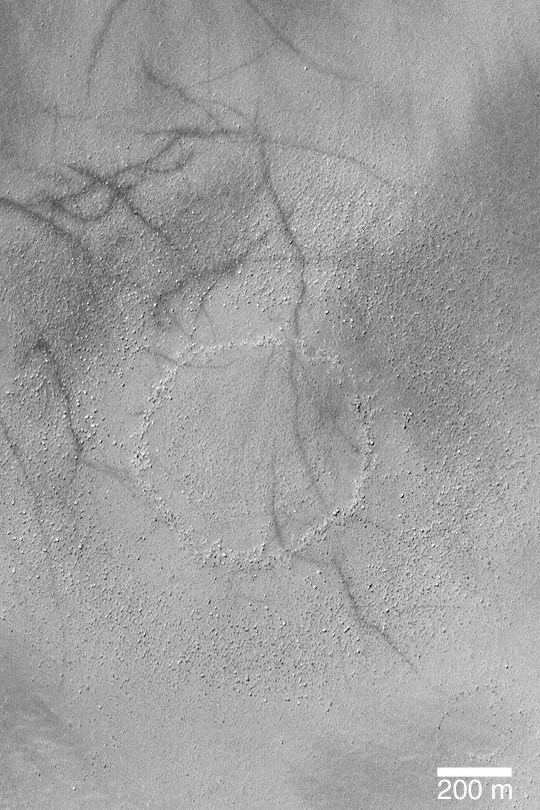

Boulder Ring

MGS MOC Release No. MOC2-345, 29 April 2003

This Mars Global Surveyor (MGS) Mars Orbiter Camera (MOC) image shows a ring of boulders on the floor of a southern mid-latitude basin. The sharp, inner ring of boulders and knobs is the location of the rim of a filled and buried impact crater. The outer, diffuse ring of boulders is the material ejected from the impact crater when it formed. The crater and its ejecta are only thinly buried beneath the surface. This feature is located near 55.5°S, 333.3°W. Sunlight illuminates the scene from the upper left.

Credit: NASA/JPL/Malin Space Science Systems